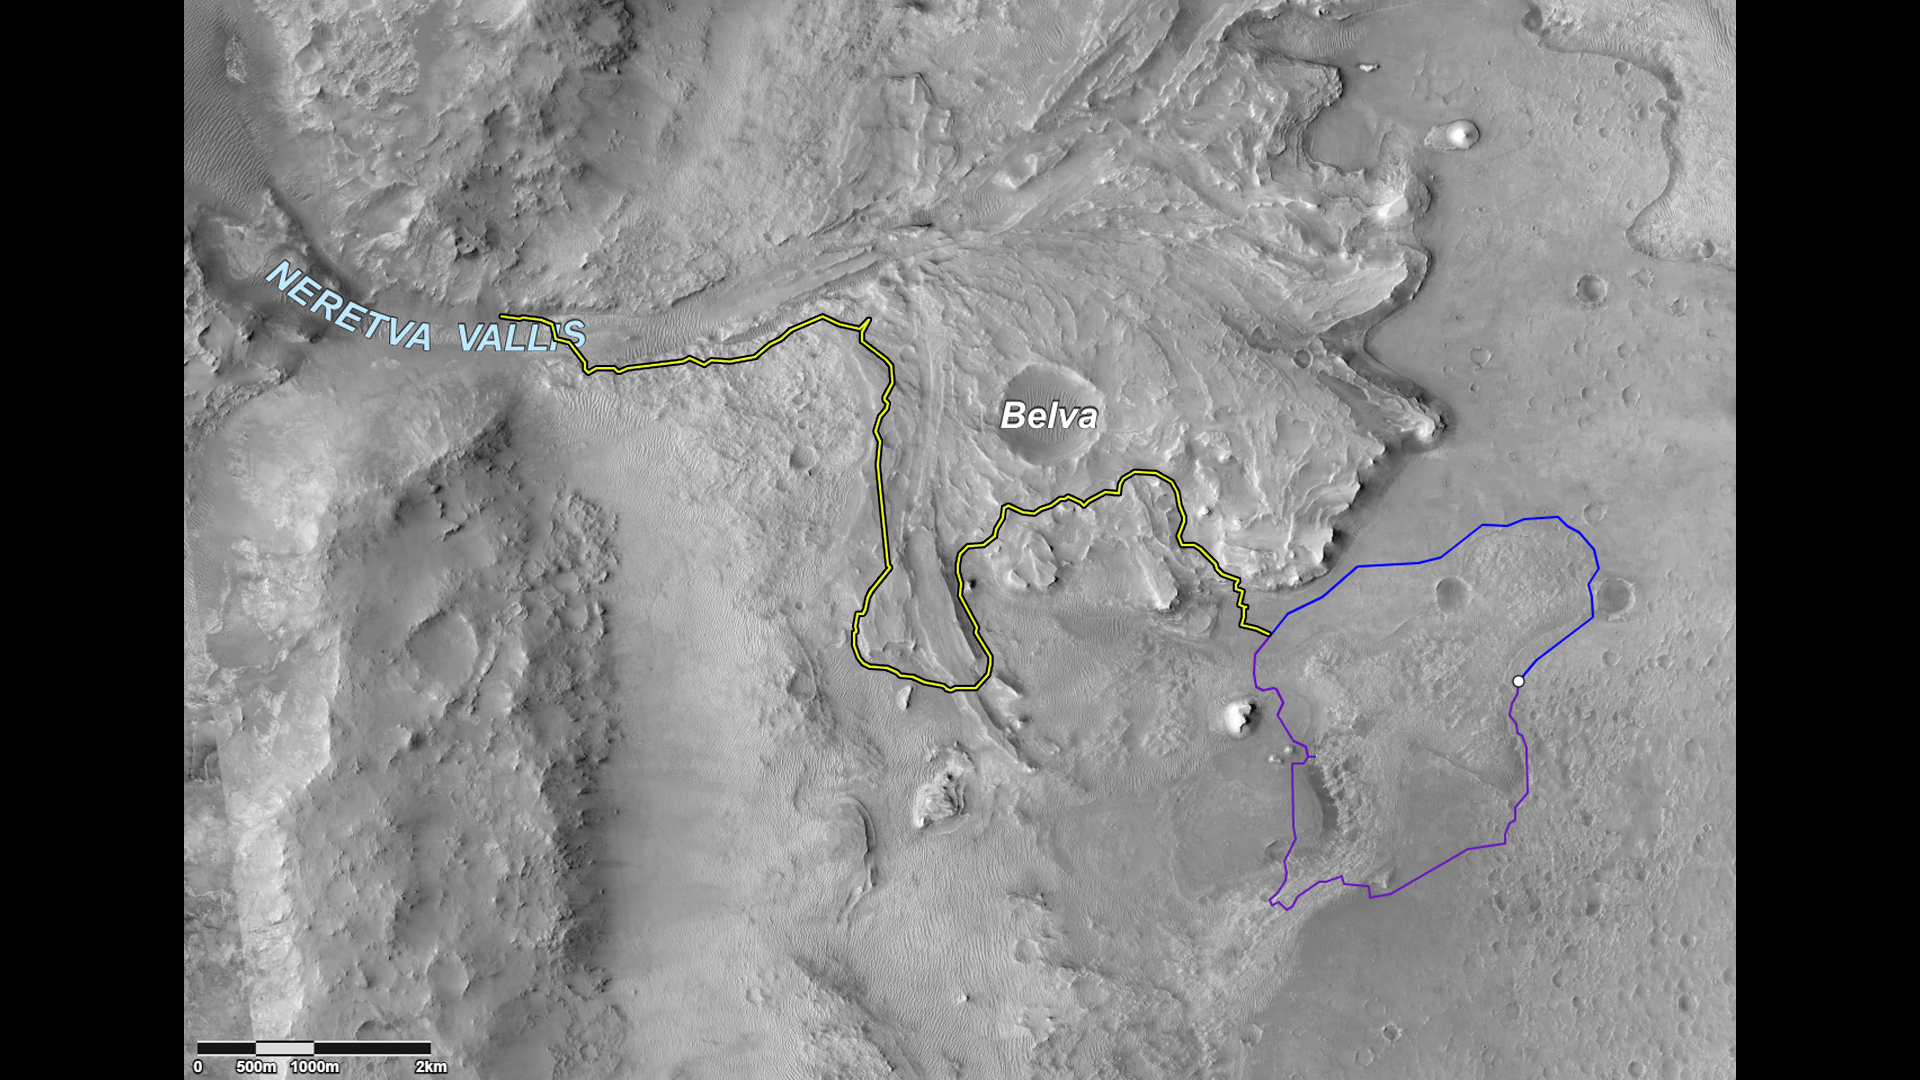

The Road Ahead for Perseverance

This image shows two possible routes (blue and purple) to the fan-shaped deposit of sediments known as a delta for NASA’s Perseverance rover, which landed at the spot marked with a white dot in Mars’ Jezero Crater. The yellow line marks a notional traverse exploring the delta. The base image is from the High Resolution Imaging Experiment (HiRISE) camera aboard NASA’s Mars Reconnaissance Orbiter (MRO).

MRO’s mission is managed by NASA’s Jet Propulsion Laboratory, a division of Caltech in Pasadena, California, for NASA’s Science Mission Directorate. Lockheed Martin Space in Denver built the spacecraft. The University of Arizona in Tucson provided and operates HiRISE.

A key objective for Perseverance’s mission on Mars is astrobiology, including the search for signs of ancient microbial life. The rover will characterize the planet’s geology and past climate, pave the way for human exploration of the Red Planet, and be the first mission to collect and cache Martian rock and regolith (broken rock and dust).

Subsequent NASA missions, in cooperation with ESA (European Space Agency), would send spacecraft to Mars to collect these sealed samples from the surface and return them to Earth for in-depth analysis.

The Mars 2020 Perseverance mission is part of NASA’s Moon to Mars exploration approach, which includes Artemis missions to the Moon that will help prepare for human exploration of the Red Planet.

JPL built and manages operations of the Perseverance rover.

Credit: NASA/JPL-Caltech/University of Arizona